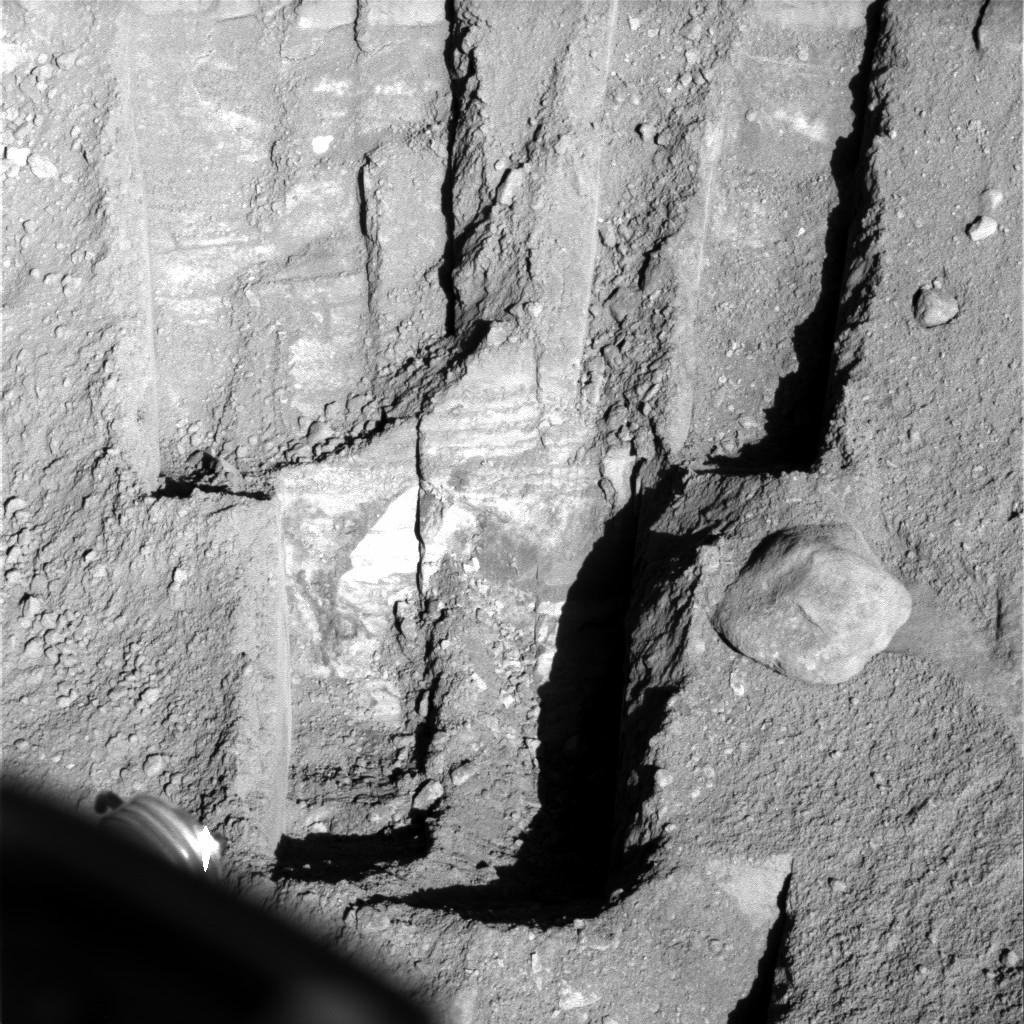

Deepest Trenching at Phoenix Site on Mars

NASA’s Phoenix Mars Lander widened the deepest trench it has excavated, dubbed “Stone Soup,” (in the lower half of this image) to collect a sample from about 18 centimeters (7 inches) below the surface for analysis by the lander’s wet chemistry laboratory.

Phoenix’s Surface Stereo Imager took this image on Sol 95 (Aug. 30, 2008), the 95th Martian day since landing. For scale, the rock to the right of the Stone Soup trench is about 15 centimeters (6 inches) across. The lander’s robotic arm scooped up a sample from the left half of the trench for delivery the following sol to the wet chemistry laboratory.

The Phoenix Mission is led by the University of Arizona, Tucson, on behalf of NASA. Project management of the mission is by NASA’s Jet Propulsion Laboratory, Pasadena, Calif. Spacecraft development is by Lockheed Martin Space Systems, Denver.

Photojournal Note: As planned, the Phoenix lander, which landed May 25, 2008 23:53 UTC, ended communications in November 2008, about six months after landing, when its solar panels ceased operating in the dark Martian winter.

Credit: NASA/JPL-Caltech/University of Arizona/Texas A&M University